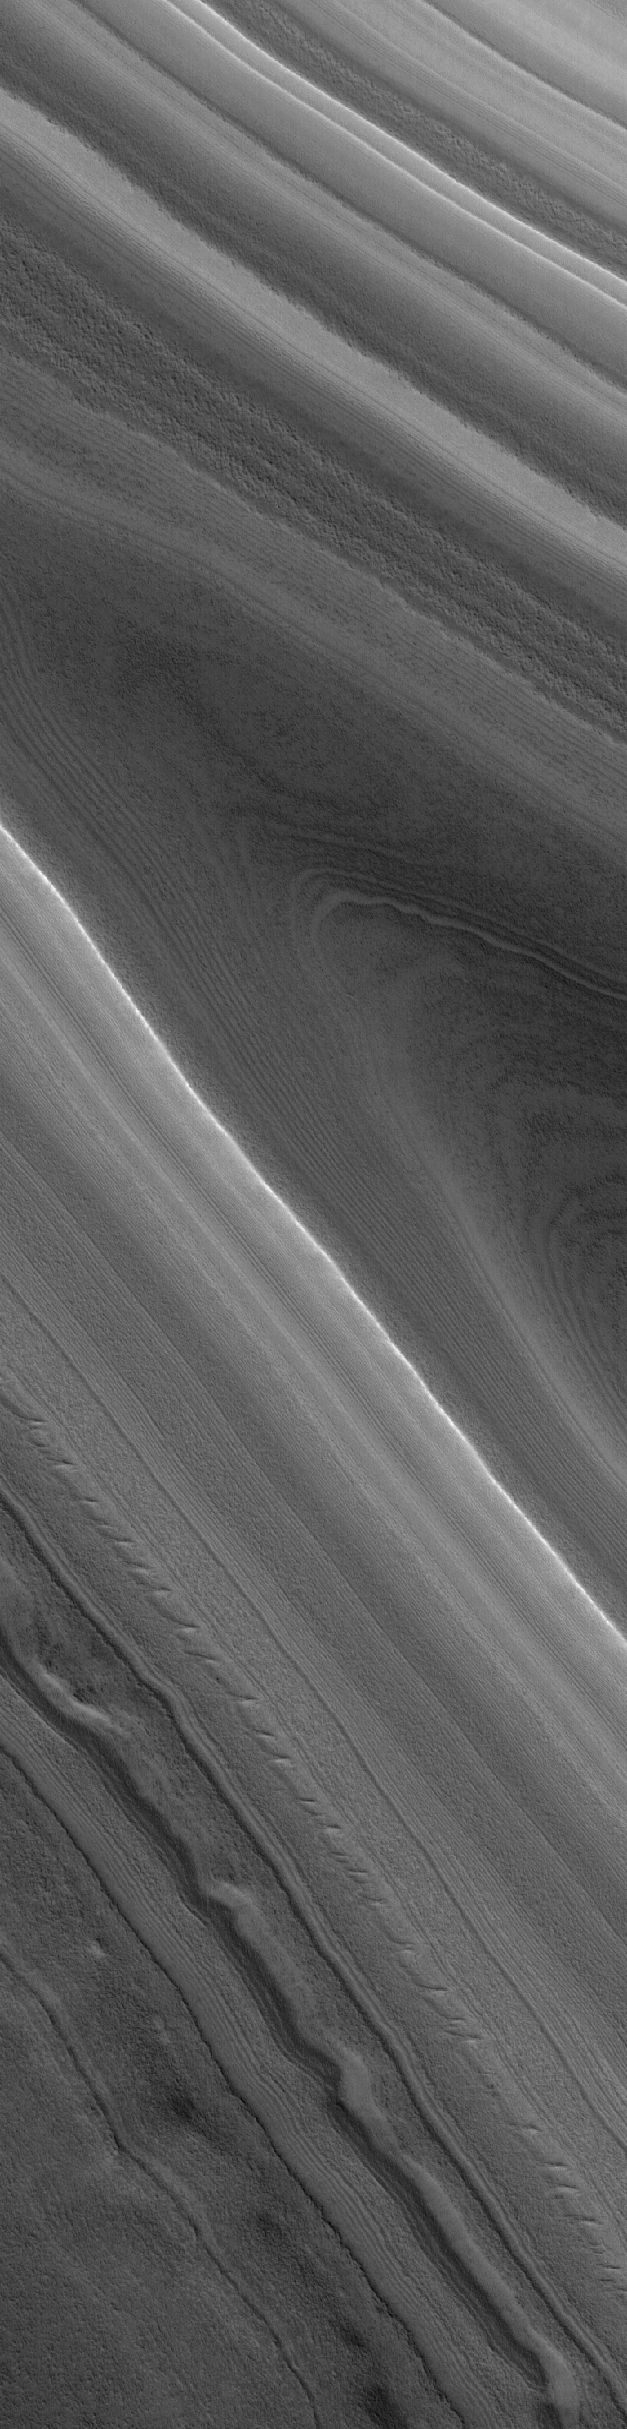

North Polar Layers

27 March 2005
This Mars Global Surveyor (MGS) Mars Orbiter Camera (MOC) image shows layered material of the north polar region.

Location near: 84.6°N, 225.2°W
Image width: ~3 km (~1.9 mi)
Illumination from: lower left
Season: Northern Summer

Credit: NASA/JPL/Malin Space Science Systems